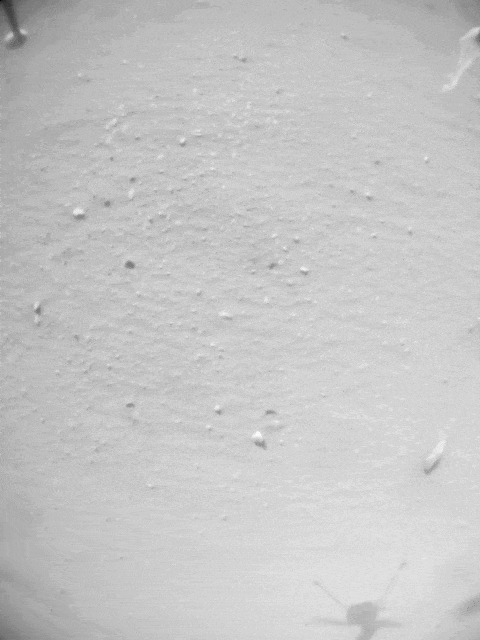

Navigation Camera Imagery of Ingenuity’s Flight 33

A small piece of foreign object debris (FOD) is seen in footage from the navigation camera of NASA’s Ingenuity Mars Helicopter during its 33rd flight on Mars on Sept 24, 2022. The FOD is seen attached to one of the rotorcraft’s landing legs, then drifting away.

The Ingenuity Mars Helicopter was built by JPL, which also manages the technology demonstration project for NASA Headquarters. It is supported by NASA’s Science, Aeronautics Research, and Space Technology mission directorates. NASA’s Ames Research Center in California’s Silicon Valley, and NASA’s Langley Research Center in Hampton, Virginia, provided significant flight performance analysis and technical assistance during Ingenuity’s development. AeroVironment Inc., Qualcomm, and SolAero also provided design assistance and major vehicle components. Lockheed Martin Space designed and manufactured the Mars Helicopter Delivery System.

At NASA Headquarters, Dave Lavery is the program executive for the Ingenuity Mars Helicopter.

Credit: NASA/JPL-Caltech